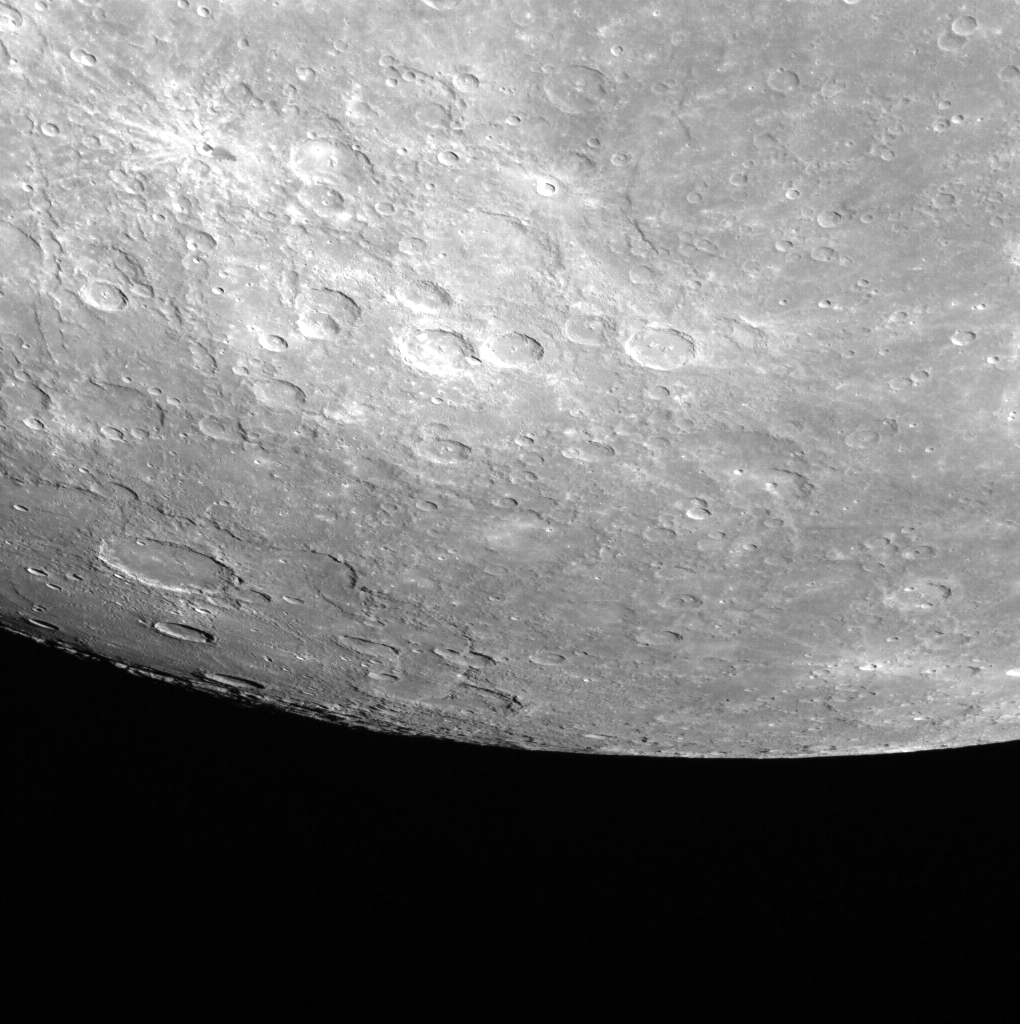

A Lone Rock

This WAC (Wide Angle Camera) image shows a large portion of the planet, known as a limb image. Prominent in this image is Waters crater in the top left corner, distinctive because of its bright rays and dark impact melt flow. Also identifiable in this picture are Beethoven basin, as well as the Bello crater, Rumi crater, Philoxenus crater, and partly visible: Palmer Rupes.

This image was acquired as a high-resolution targeted color observation. Targeted color observations are images of a small area on Mercury’s surface at resolutions higher than the 1-kilometer/pixel 8-color base map. During MESSENGER’s one-year primary mission, hundreds of targeted color observations were obtained. During MESSENGER’s extended mission, high-resolution targeted color observations are more rare, as the 3-color base map covered Mercury’s northern hemisphere with the highest-resolution color images that are possible.

Date acquired: April 14, 2011
Image Mission Elapsed Time (MET): 211284337
Image ID: 130687
Instrument: Wide Angle Camera (WAC) of the Mercury Dual Imaging System (MDIS)
WAC filter: 7 (748 nanometers)
Center Latitude: -21.12°
Center Longitude: 249.8° E
Resolution: 884 meters/pixel
Scale: Mercury’s diameter is 4880 kilometers (3030 miles).
Incidence Angle: 69.6°
Emission Angle: 63.7°
Phase Angle: 28.0°

The MESSENGER spacecraft is the first ever to orbit the planet Mercury, and the spacecraft’s seven scientific instruments and radio science investigation are unraveling the history and evolution of the Solar System’s innermost planet. MESSENGER acquired over 150,000 images and extensive other data sets. MESSENGER is capable of continuing orbital operations until early 2015.

For information regarding the use of images, see the MESSENGER image use policy.

Credit: NASA/Johns Hopkins University Applied Physics Laboratory/Carnegie Institution of Washington